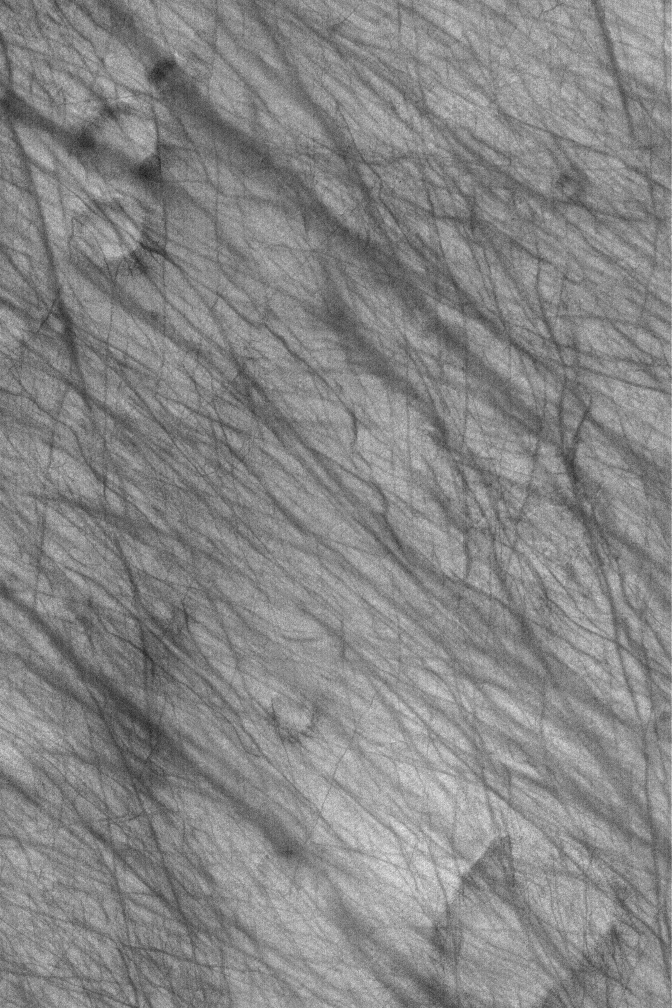

Devil-Streaked Plain

19 February 2006
This Mars Global Surveyor (MGS) Mars Orbiter Camera (MOC) image shows dark streaks on a plain south of the giant impact basin, Hellas Planitia. The streaks map the routes traveled by dozens of individual southern spring and early summer dust devils.

Location near: 68.4°S, 296.1°W
Image width: ~3 km (~1.9 mi)
Illumination from: upper left
Season: Southern Summer

Credit: NASA/JPL/Malin Space Science Systems